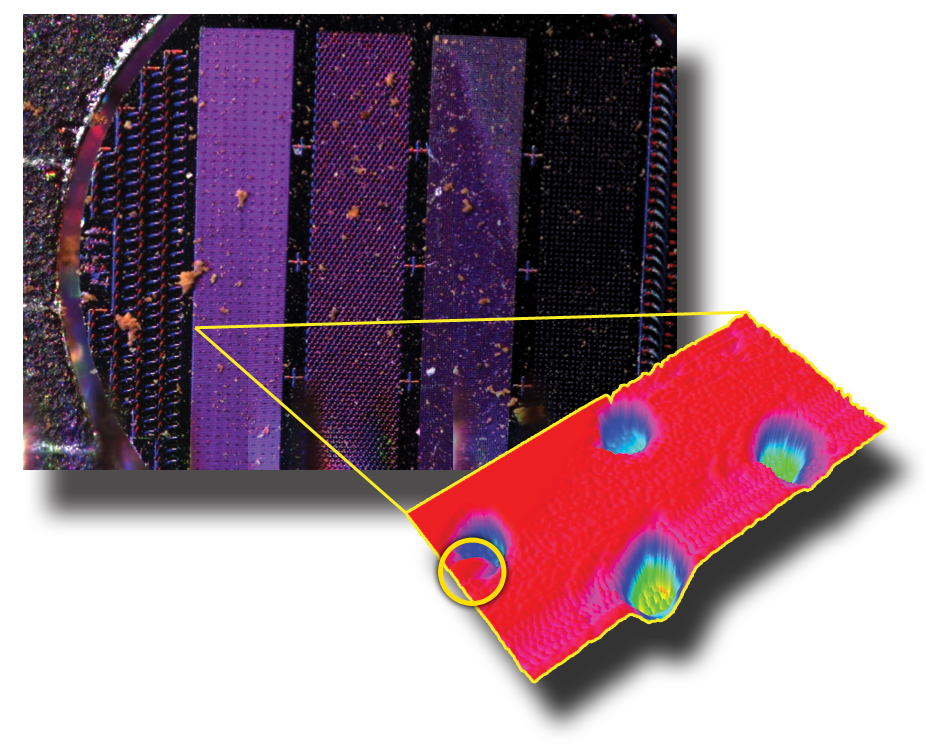

Images from Phoenix’s MECA Instruments

The image on the upper left is from NASA’s Phoenix Mars Lander’s Optical Microscope after a sample informally called “Sorceress” was delivered to its silicon substrate on the 38th Martian day, or sol, of the mission (July 2, 2008).

A 3D representation of the same sample is on the right, as seen by Phoenix’s Atomic Force Microscope. This is 200 times greater magnification than the view from the Optical Microscope, and the most highly magnified image ever seen from another world.

The image shows four round pits, only 5 microns in depth, that were micromachined into the silicon substrate, which is the background plane shown in red. This image has been processed to reflect the levelness of the substrate.

A Martian particle —only one micrometer, or one millionth of a meter, across —is held in the upper left pit.

The rounded particle —shown at the highest magnification ever seen from another world —is a particle of the dust that cloaks Mars. Such dust particles color the Martian sky pink, feed storms that regularly envelop the planet and produce Mars’ distinctive red soil.

The Optical Microscope and the Atomic Force Microscope are part of Phoenix’s Microscopy, Electrochemistry and Conductivity Analyzer instrument.

The AFM was developed by a Swiss-led consortium, with Imperial College London producing the silicon substrate that holds sampled particles.

The Phoenix Mission is led by the University of Arizona, Tucson, on behalf of NASA. Project management of the mission is by NASA’s Jet Propulsion Laboratory, Pasadena, Calif. Spacecraft development is by Lockheed Martin Space Systems, Denver.

Photojournal Note: As planned, the Phoenix lander, which landed May 25, 2008 23:53 UTC, ended communications in November 2008, about six months after landing, when its solar panels ceased operating in the dark Martian winter.

Credit: NASA/JPL-Caltech/University of Arizona/University of Neuchatel/Imperial College London